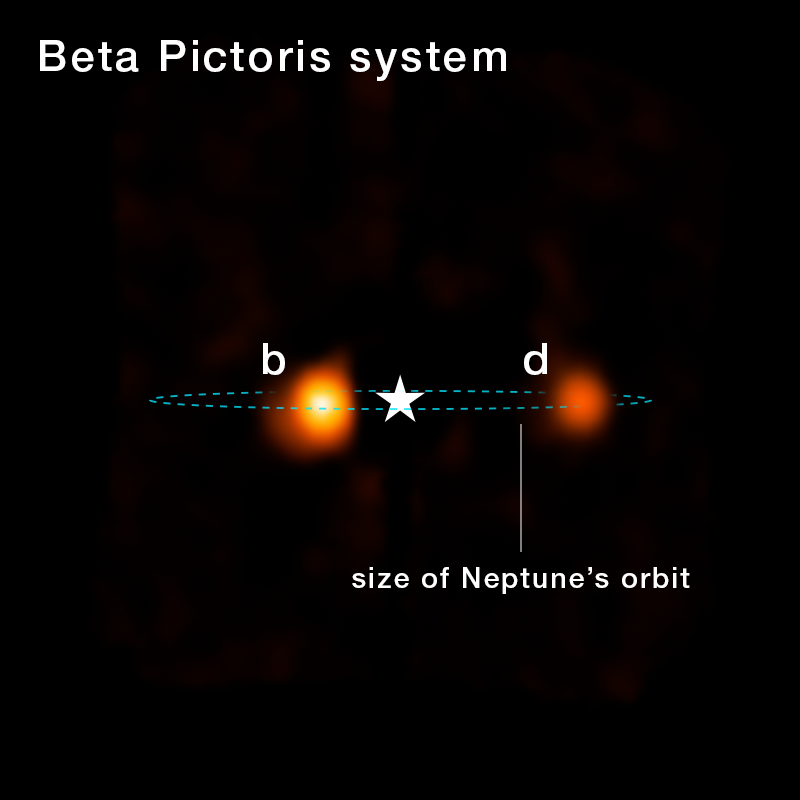

Beta Pictoris System (NIRSpec IFU Image Annotated)

The newly discovered third planet orbiting Beta Pictoris, Beta Pictoris d, appears in reconstructed imagery from NASA’s James Webb Space Telescope’s NIRSpec (Near-Infrared Spectrograph). NIRSpec’s Integral Field Unit (IFU) was used to map chemical contents of the Beta Pictoris system. This allowed researchers to confirm the bright point of light, as seen in the image, was actually a planet by detecting its chemical composition.

Modeling suggests its orbit is comparable to the region occupied by Neptune in our own solar system.

Credit: Image: NASA, ESA, CSA, STScI; Science: Aidan Gibbs (UC San Diego), Jean-Baptiste Ruffio (UC San Diego); Image Processing: Alyssa Pagan (STScI)